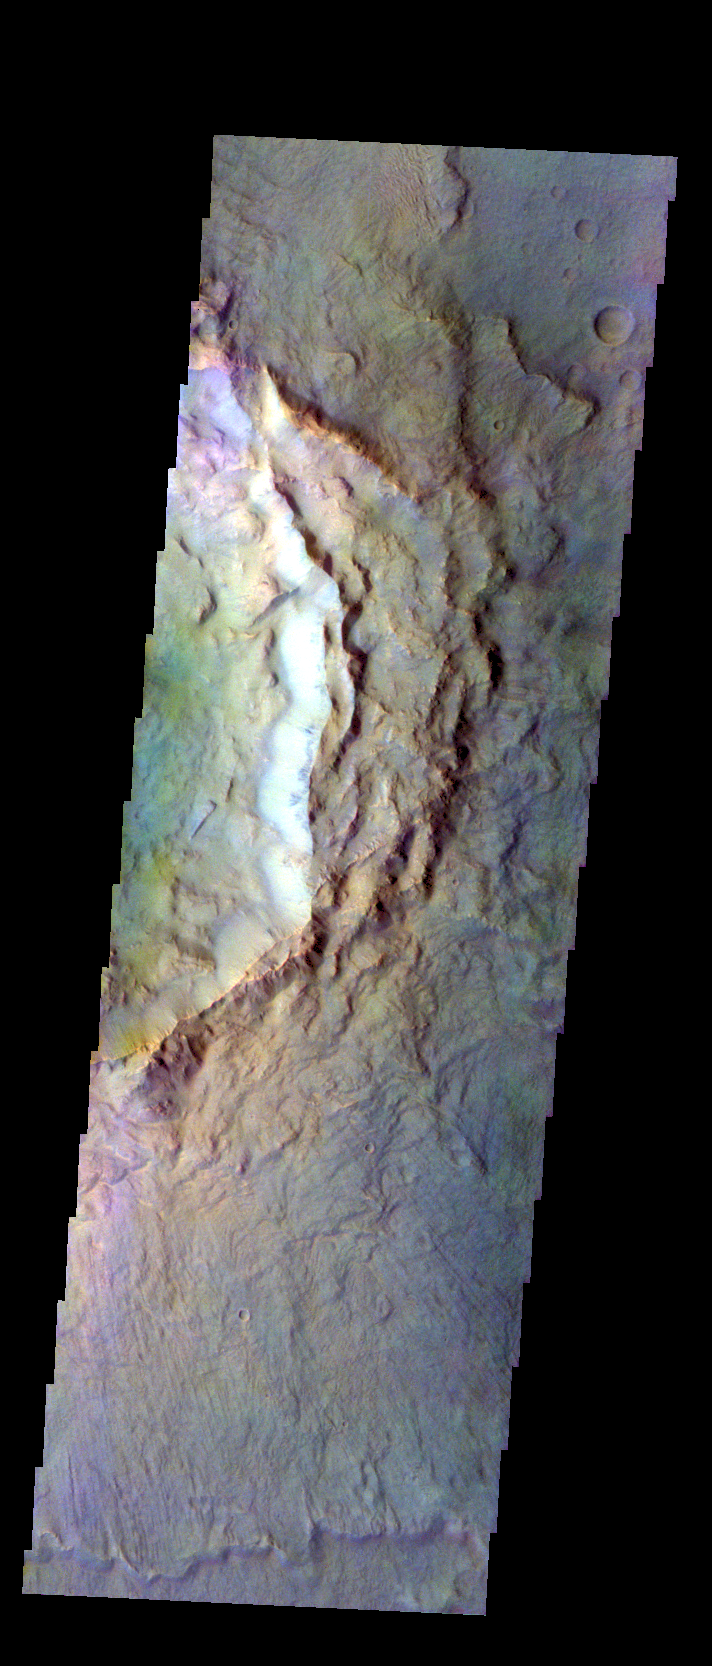

Hesperia Planum – False Color

The THEMIS VIS camera contains 5 filters. The data from different filters can be combined in multiple ways to create a false color image. These false color images may reveal subtle variations of the surface not easily identified in a single band image. Today’s false color image shows the rim and ejecta of an unnamed crater on the northwest margin of Hesperia Planum.

Credit: NASA/JPL-Caltech/ASU